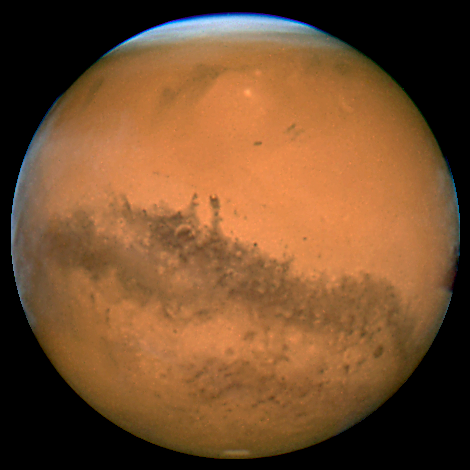

Mars WFPC2: November 8, 2005

Object Name: Mars
Object Description: Planet
Instrument: HST/WFPC2
Filters: F410M (410 nm ), F502N (502 nm), and F631N (631 nm)

Blue: F410M (410 nm ) Green: F502N (502 nm) Red: F658N (658 nm)

Credit: NASA, ESA, The Hubble Heritage Team (STScI/AURA), J. Bell (Cornell Univ.) and M. Wolff (Space Sci Inst.)